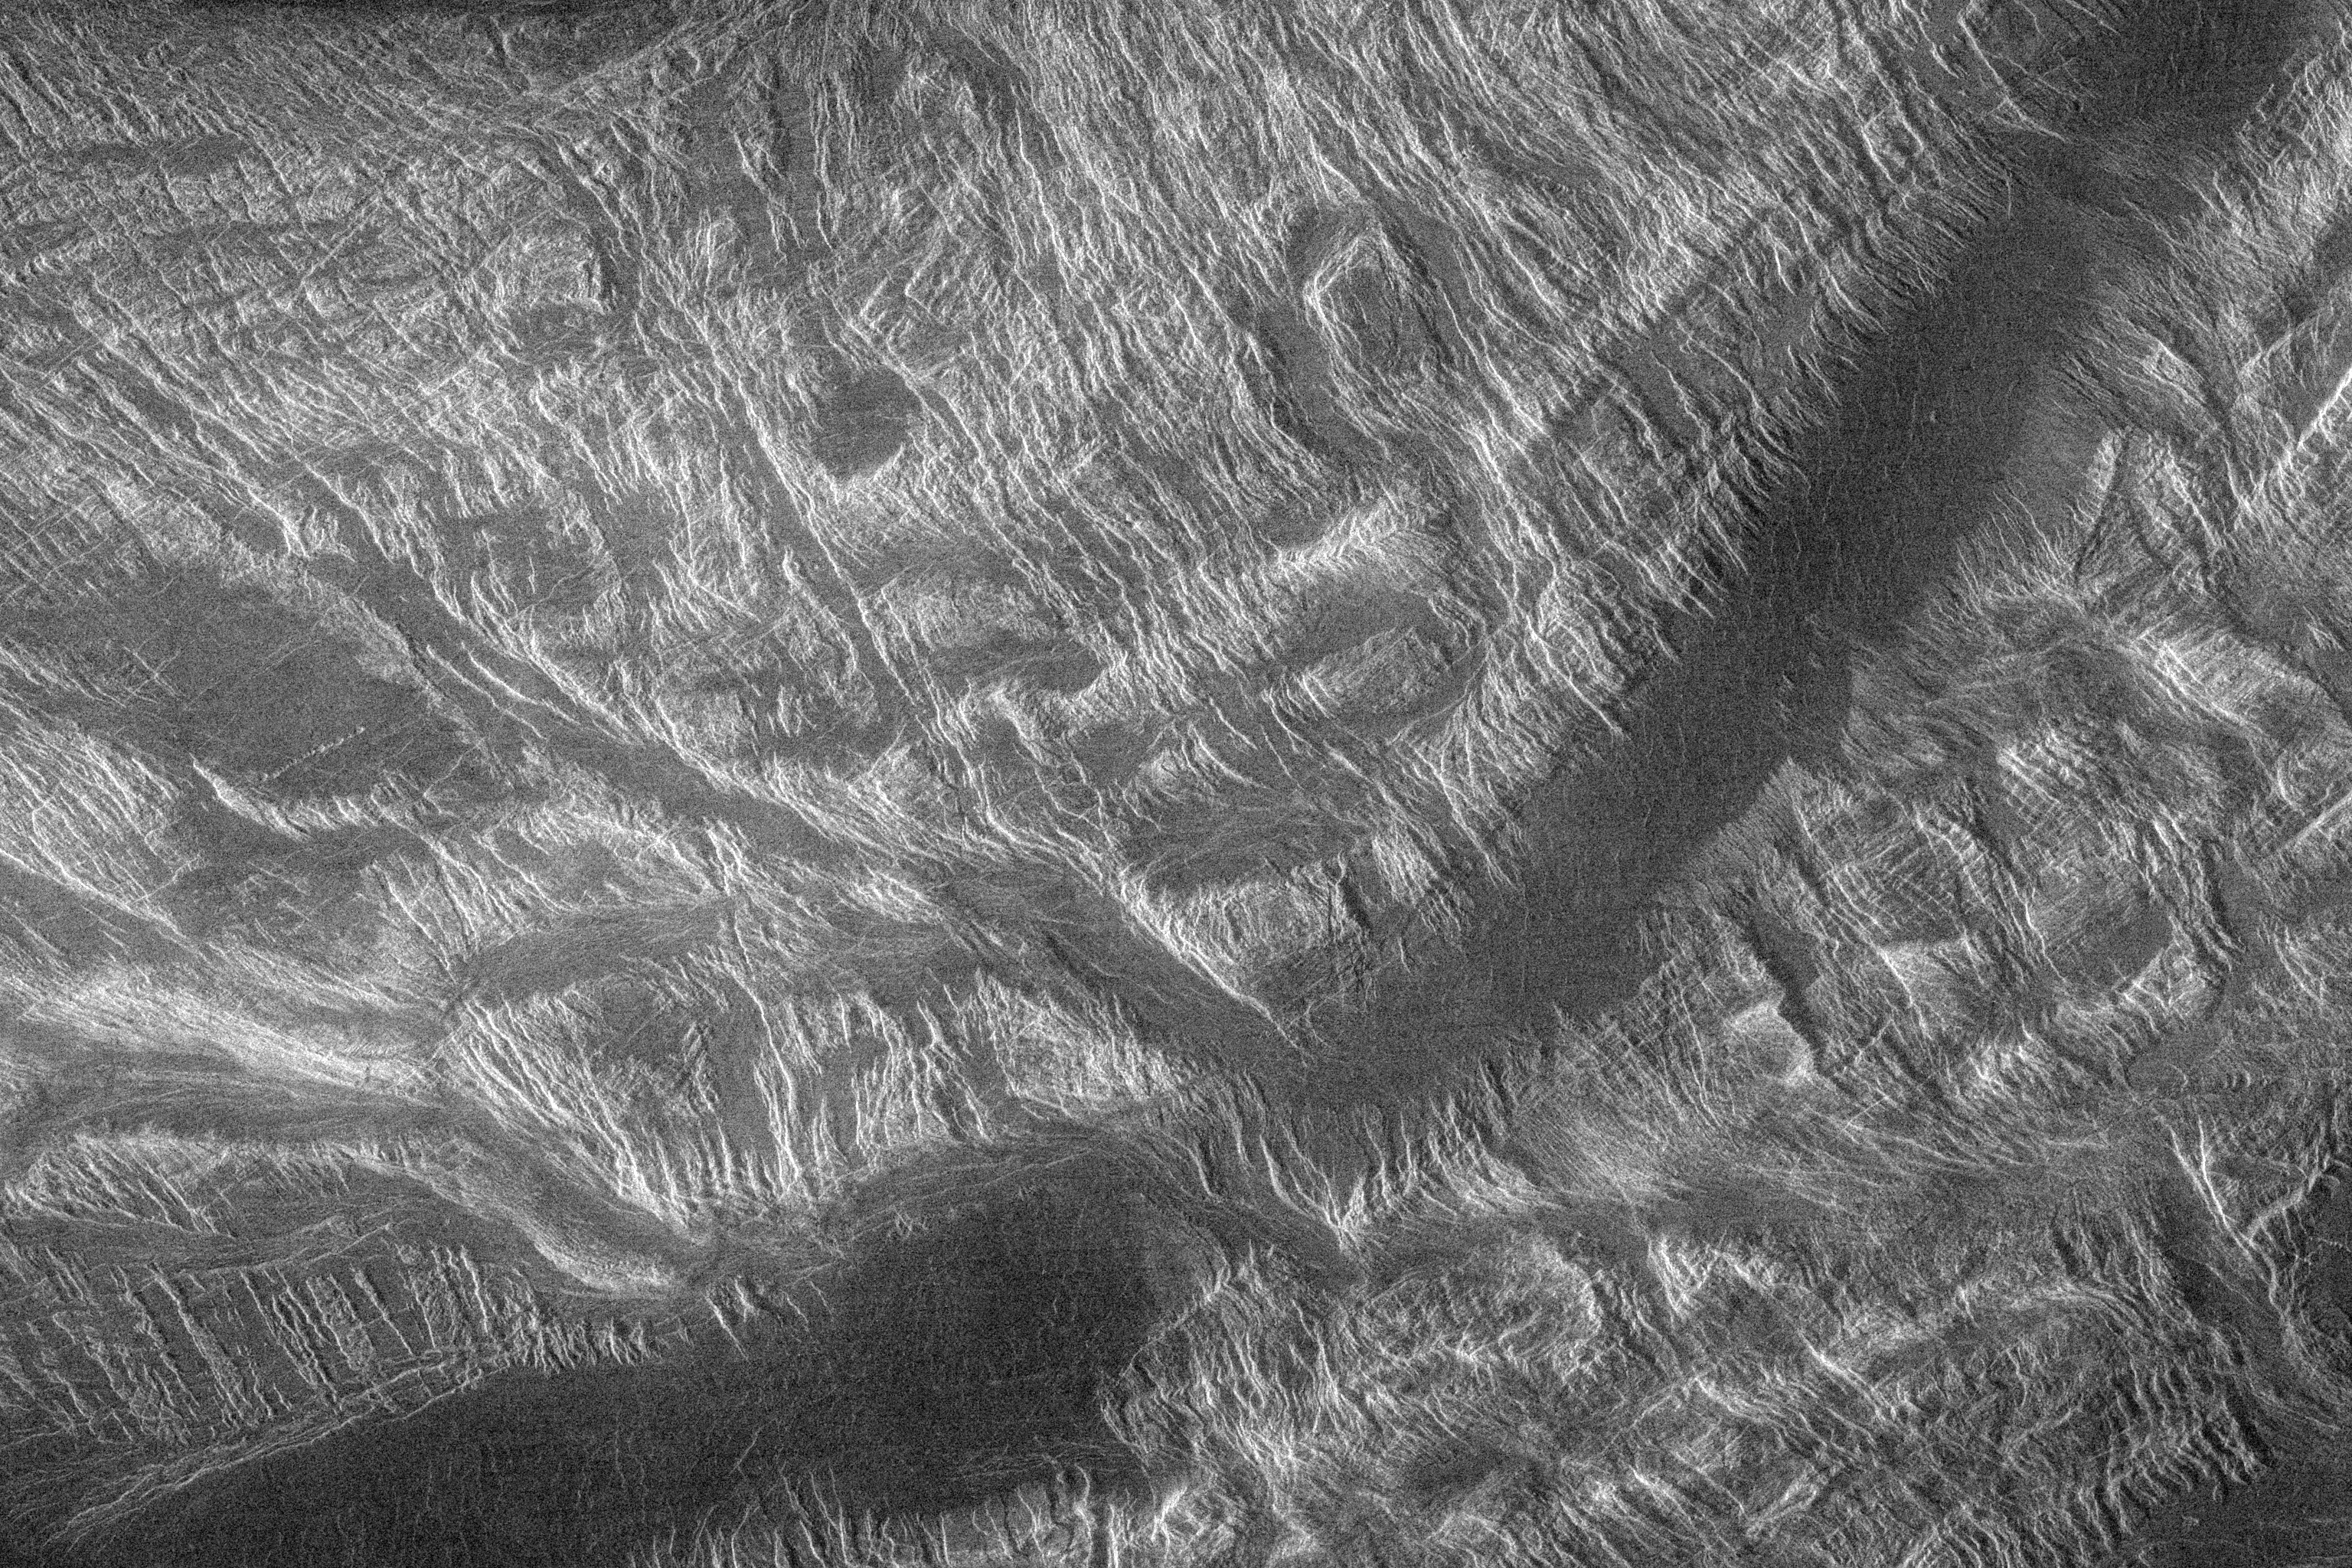

Venus – Interior of Ovda Regio

This Magellan image shows part of the interior of Ovda Regio, one of the large highlands ringing the equator of Venus. Several tectonic events formed this complex block fractured terrain. An underlying fabric of ridges and valleys strikes northeast southwest. These ridges are spaced 10 to 20 kilometers (6 to 12 miles) apart and may have been caused by shortening of the crust at right angles to this trend. These structures are cut by thoroughgoing extension fractures trending northwest-southeast, suggesting a later episode of northeast southwest extension. Lastly, the largest valleys, particularly the 20 kilometer (12 mile) wide one extending across the image, were filled with dark material, probably lava. The complex internal fabric of Ovda Regio attests to a long history of tectonic deformation. This image, centered approximately at 1 degree south, 81 degrees east, measures 225 kilometers (140 miles) by 150 kilometers (90 miles) and was acquired by Magellan in November 1990.

Credit: NASA/JPL